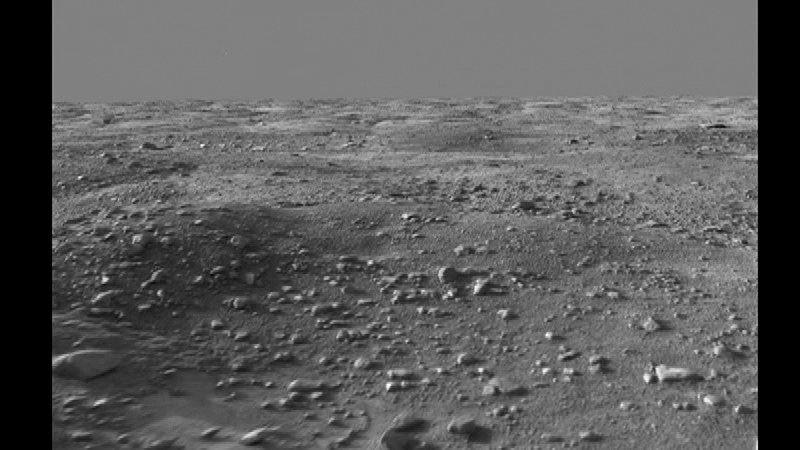

Flyover Animation of Phoenix Workspace

This animated “flyover” of the workspace of NASA’s Phoenix Mars Lander’s was created from images taken by the Surface Stereo Imager on Sol 14 (June 8, 2008), or the 14th Martian day after landing.

The visualization uses both of the camera’s “eyes” to provide depth perception and ranging. The camera is looking north over the workspace.

The Phoenix Mission is led by the University of Arizona, Tucson, on behalf of NASA. Project management of the mission is by NASA’s Jet Propulsion Laboratory, Pasadena, Calif. Spacecraft development is by Lockheed Martin Space Systems, Denver.

Photojournal Note: As planned, the Phoenix lander, which landed May 25, 2008 23:53 UTC, ended communications in November 2008, about six months after landing, when its solar panels ceased operating in the dark Martian winter.

Credit: NASA/JPL-Caltech/University of Arizona/Texas A&M University/NASA Ames